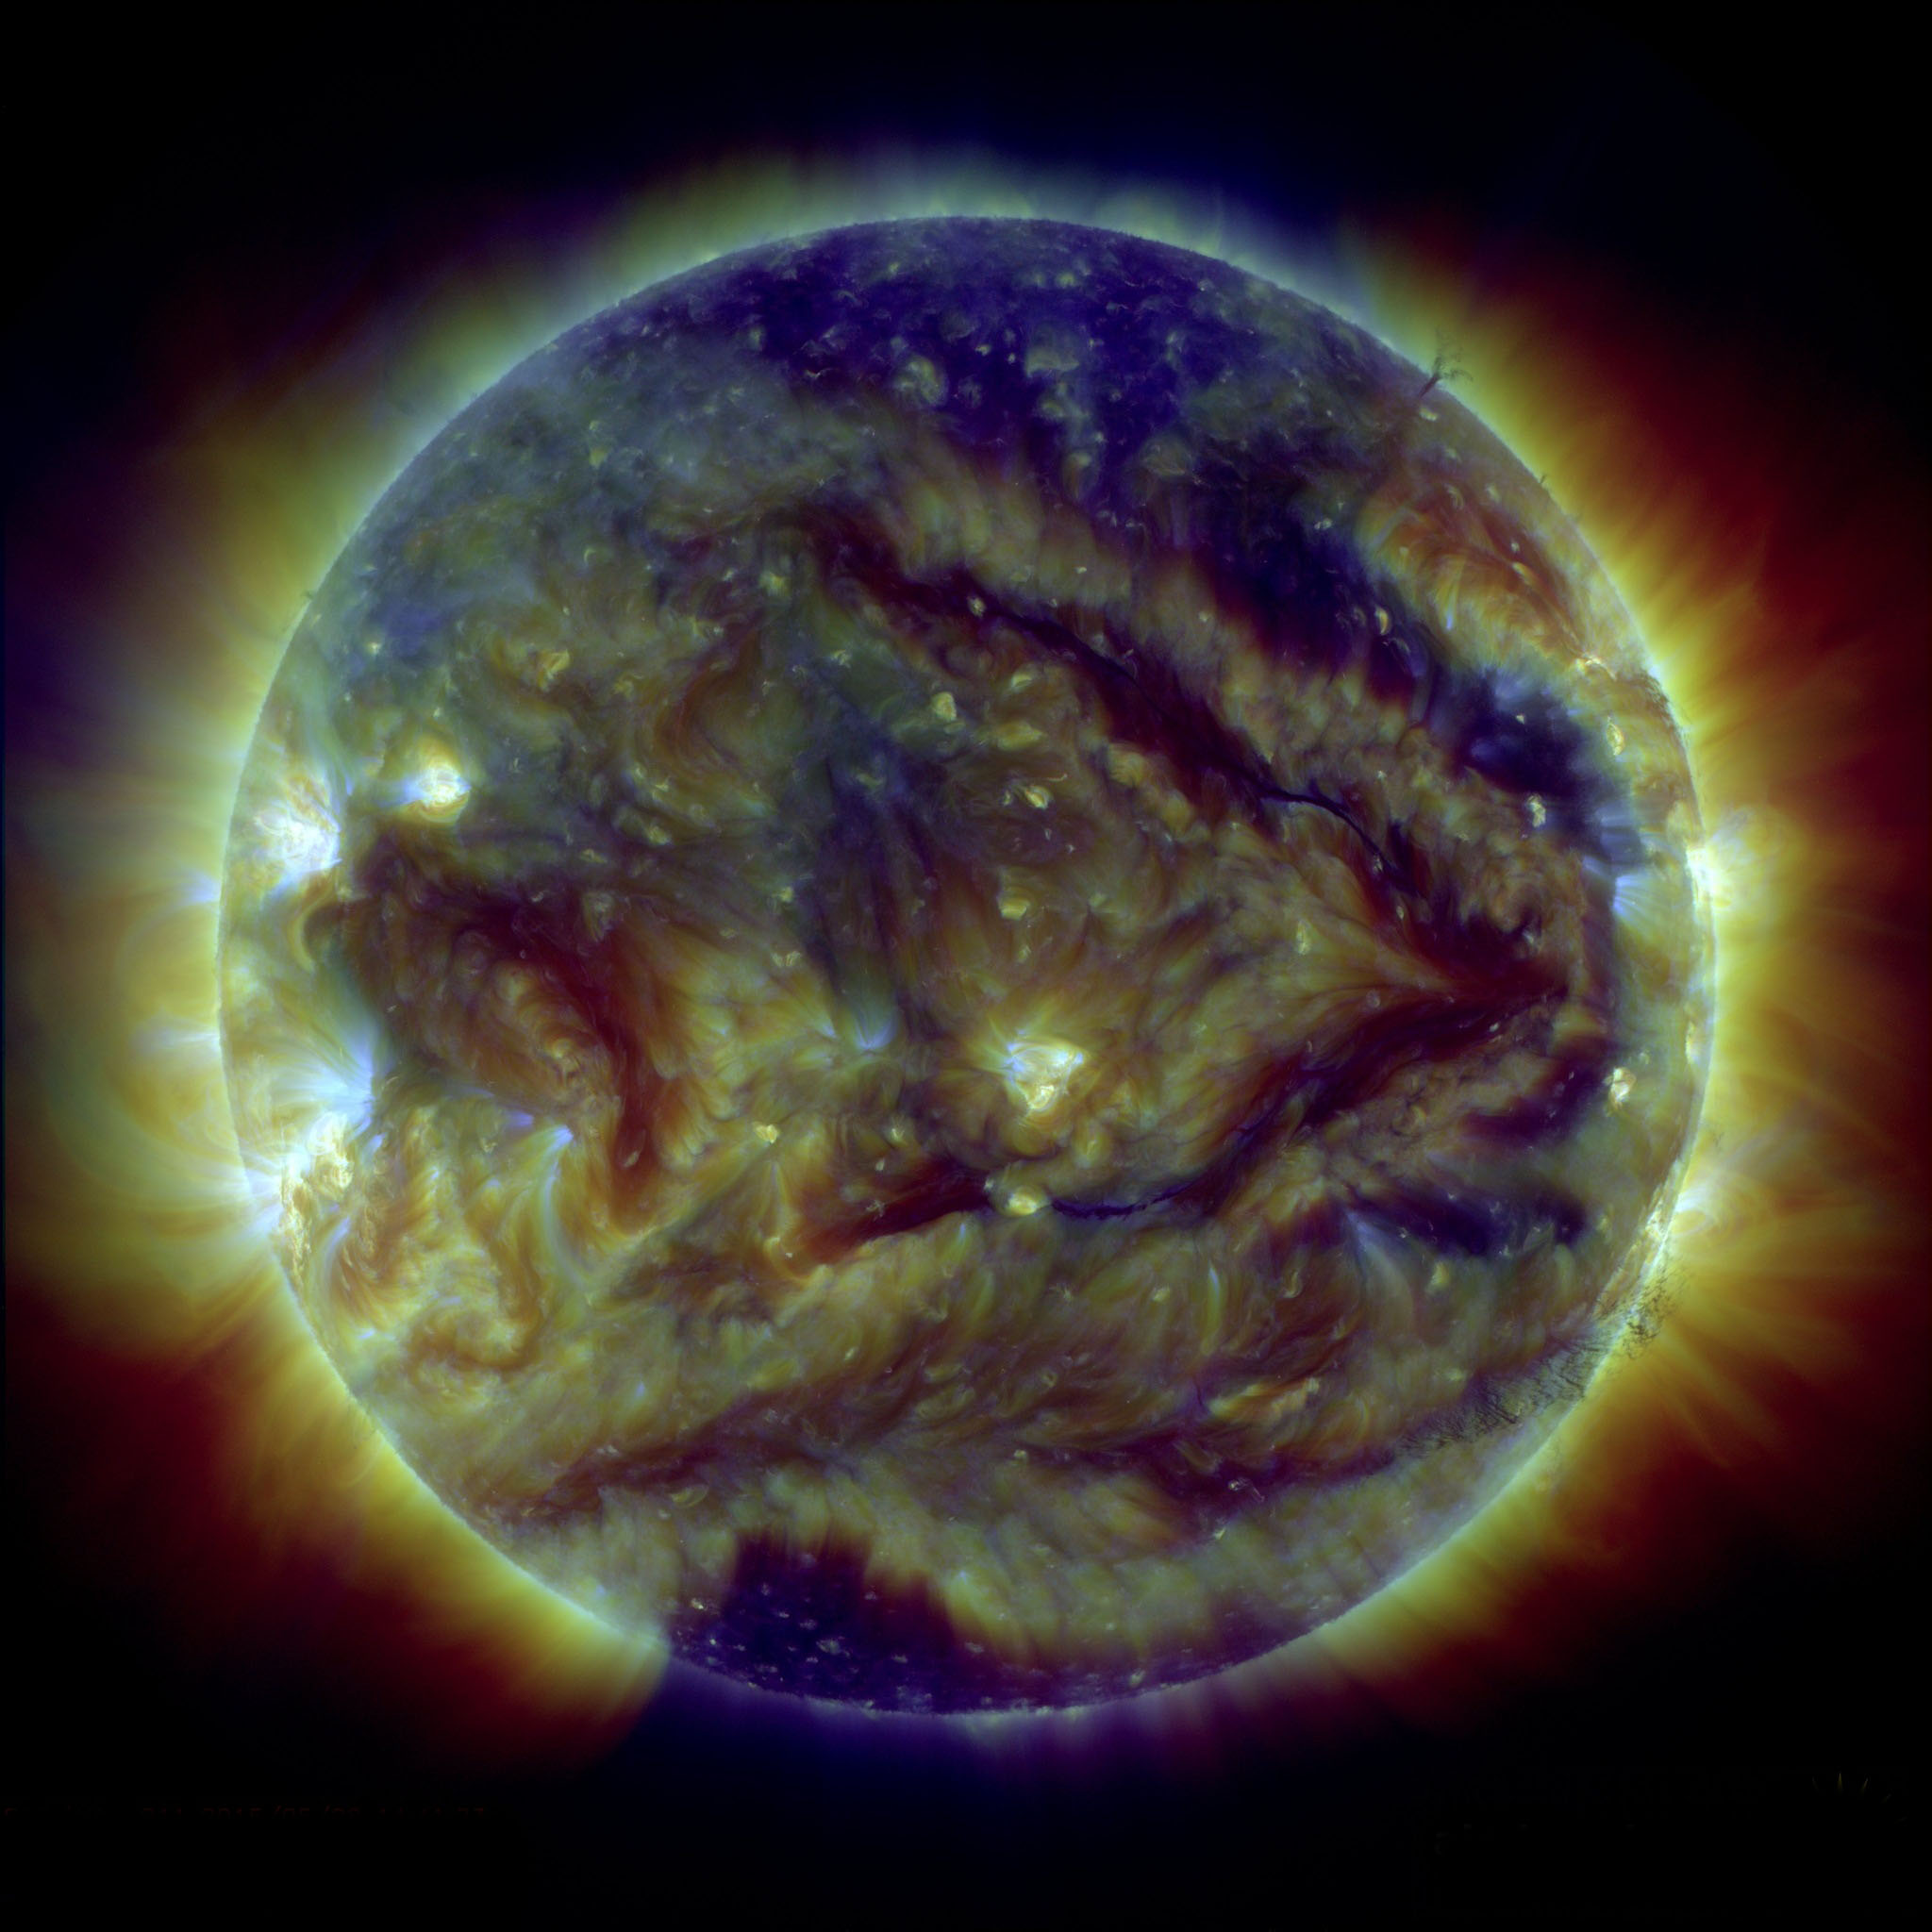

Sun Says "Keep Right"

A pair of giant filaments on the face of the sun have formed what appears to be an enormous arrow. If straightened out, each filament would be about as long as the sun’s diameter, 1 million miles long. Filaments are cooler clouds of solar material suspended above the sun's surface by powerful magnetic forces. Filaments can float for days without much change, though they can also erupt, releasing solar material in a shower that either rains back down or escapes out into space, becoming a moving cloud known as a coronal mass ejection, or CME. This image was captured on May 28, 2015, in combined wavelengths of extreme ultraviolet light by NASA's Solar Dynamics Observatory, which observes the sun 24 hours a day.

Credit: NASA/SDO